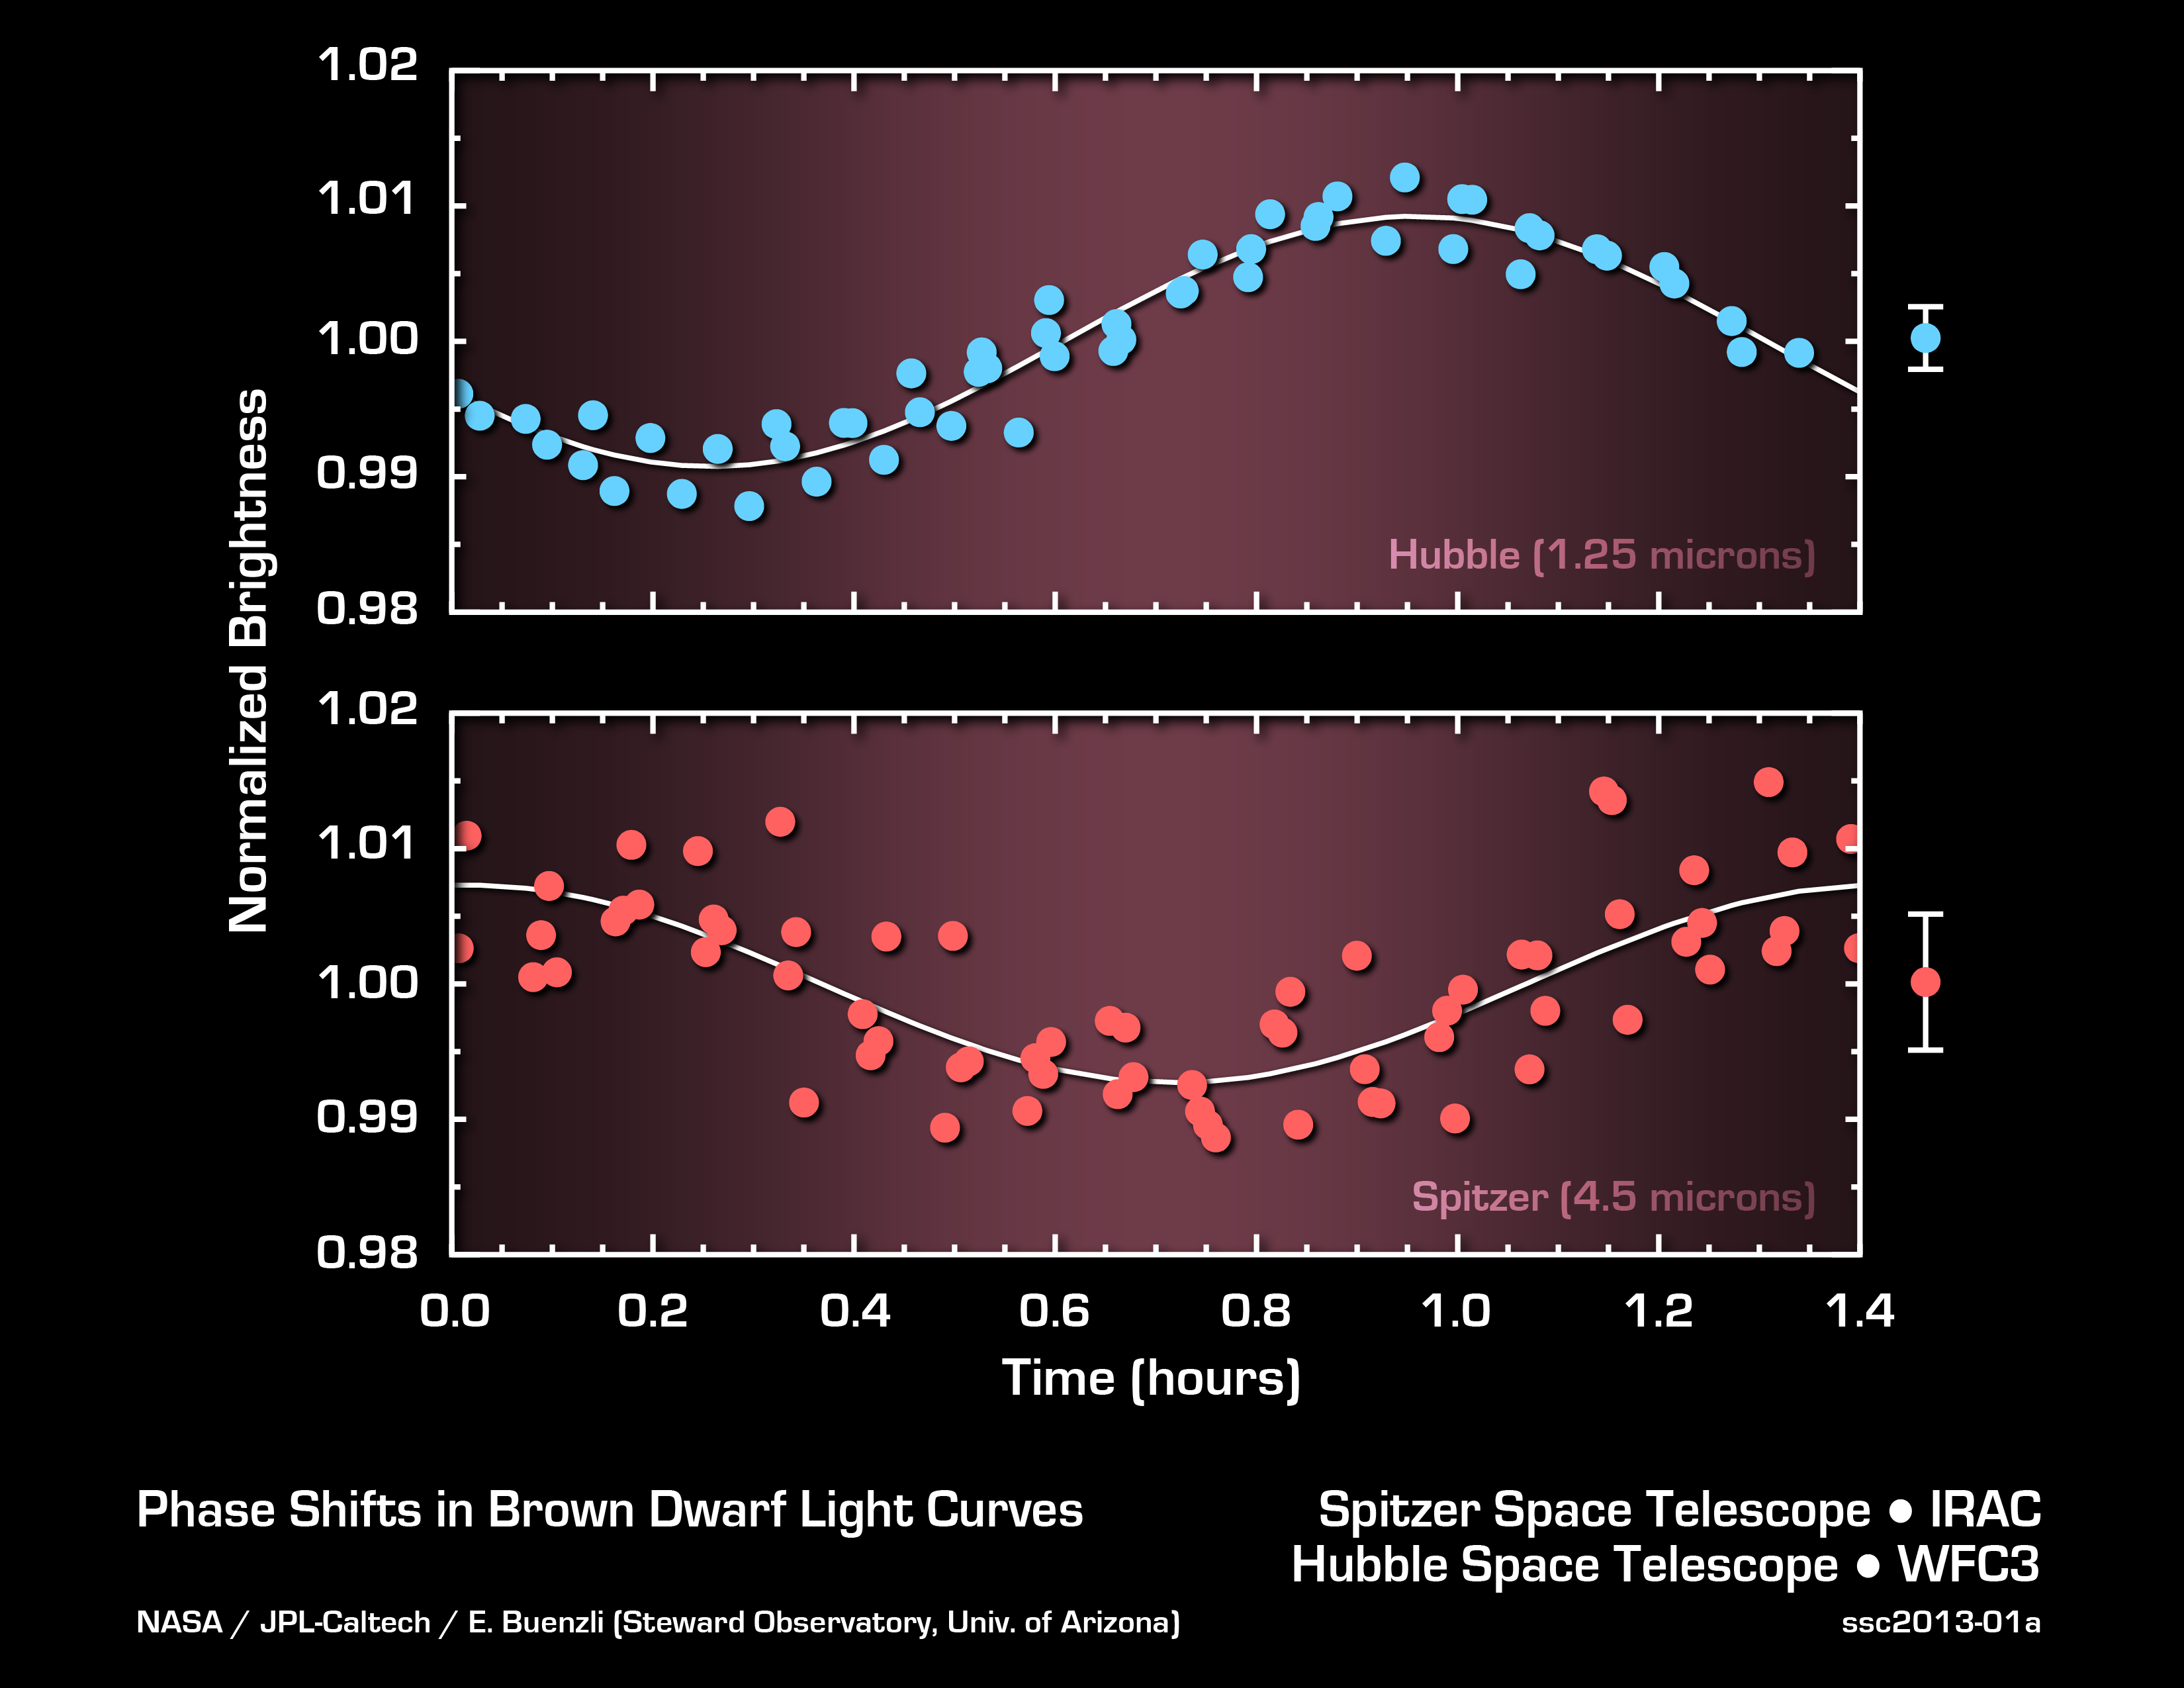

Probing Brown Dwarf Layers

This graph shows the brightness variations of the brown dwarf named 2MASSJ22282889-431026 measured simultaneously by both NASA’s Hubble and Spitzer space telescopes. As the object rotates every 1.4 hours, its emitted light periodically brightens and dims. Surprisingly, the timing, or phase, of the variations in brightness changes when measured at different wavelengths of infrared light. Spitzer and Hubble’s wavelengths probe different layers in the atmosphere of the brown dwarf. The phase shifts indicate complex clouds or weather patterns that change with altitude.

JPL manages the Spitzer Space Telescope mission for NASA’s Science Mission Directorate, Washington. Science operations are conducted at the Spitzer Science Center at Caltech. Data are archived at the Infrared Science Archive housed at the Infrared Processing and Analysis Center at Caltech.

Credit: NASA/JPL-Caltech/University of Arizona